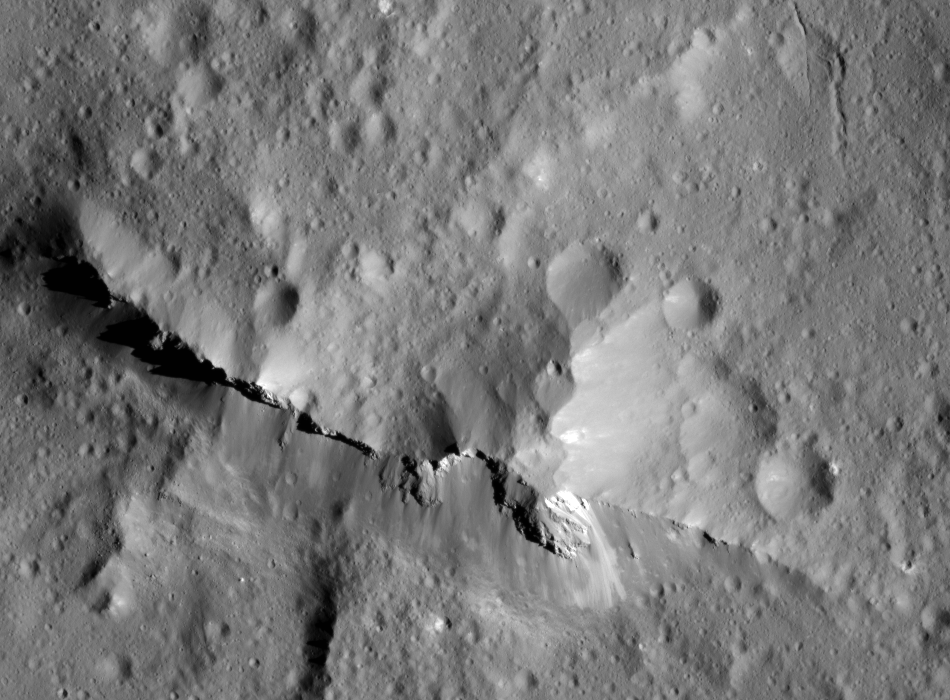

Urvara Crater’s Central Ridge

NASA’s Dawn spacecraft captured this close-up view of the central peak of the 99-mile-wide (160-kilometer-wide) Urvara impact crater on Ceres. The 6,500-foot (1980-meter) central ridge rises above the nearby terrain.

The image was captured by Dawn’s Framing Camera, during XM2, on June 21, 2018 from an altitude of about 83 miles (134 kilometers). NASA announced the conclusion of Dawn’s mission operations was Oct. 31, 2018, when the spacecraft depleted its hydrazine.

Dawn’s mission is managed by JPL for NASA’s Science Mission Directorate in Washington. Dawn is a project of the directorates Discovery Program, managed by NASA’s Marshall Space Flight Center in Huntsville, Alabama. JPL is responsible for overall Dawn mission science. Orbital ATK Inc., in Dulles, Virginia, designed and built the spacecraft. The German Aerospace Center, Max Planck Institute for Solar System Research, Italian Space Agency and Italian National Astrophysical Institute are international partners on the mission team.

Credit: NASA/JPL-Caltech/UCLA/MPS/DLR/IDA